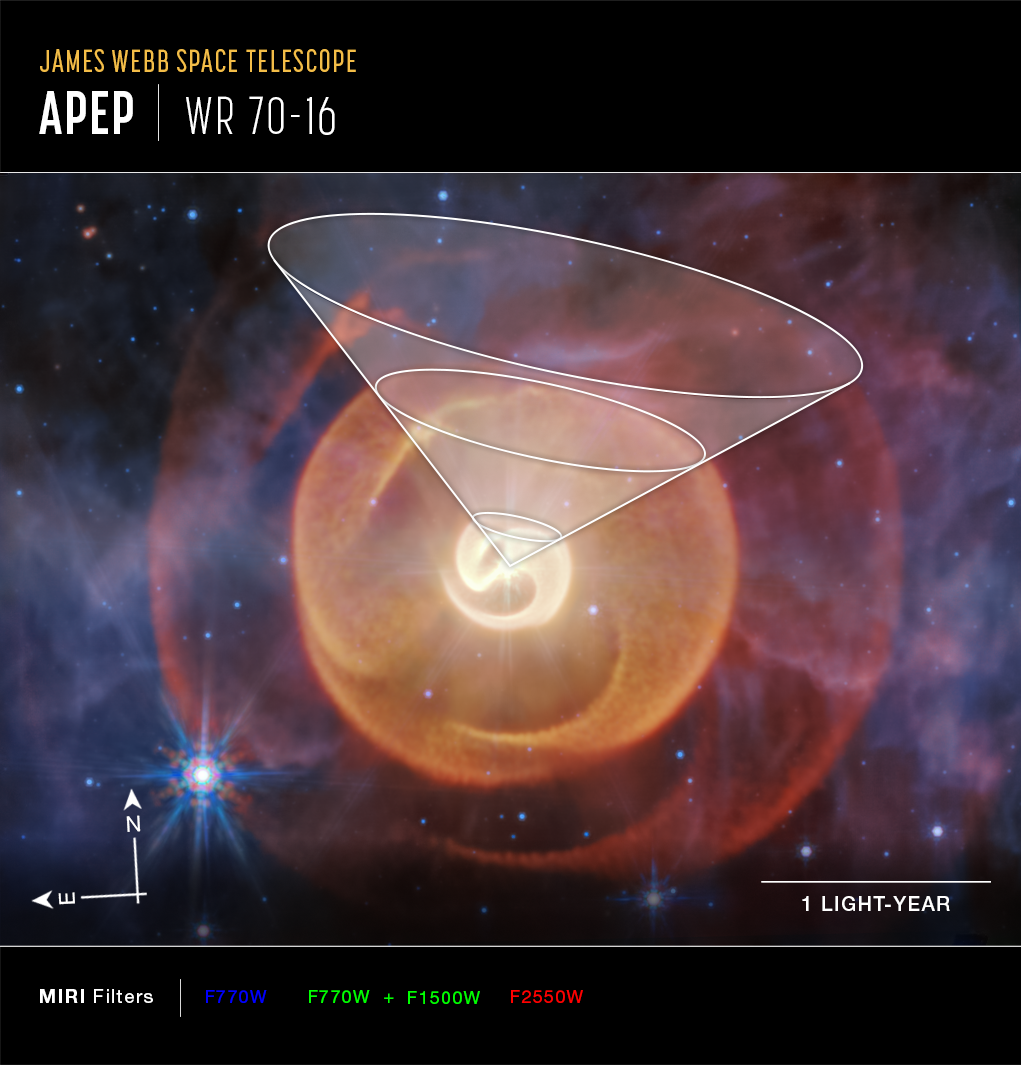

Wolf-Rayet Apep (MIRI Compass Image)

This image of the Wolf-Rayet binary Apep, captured by the James Webb Space Telescope’s MIRI (Mid-Infrared Instrument), shows compass arrows, scale bar, and color key for reference.

The overlay of a funnel shows where the third star in the system cut holes through the dust.

The north and east compass arrows show the orientation of the image on the sky. Note that the relationship between north and east on the sky (as seen from below) is flipped relative to direction arrows on a map of the ground (as seen from above).

The scale bar is labeled in light-years, which is the distance that light travels in one Earth-year. (It takes 1 year for light to travel a distance equal to the length of the scale bar.) One light-year is equal to about 5.88 trillion miles or 9.46 trillion kilometers.

This image shows invisible mid-infrared wavelengths of light that have been translated into visible-light colors. The color key shows which MIRI filters were used when collecting the light. The color of each filter name is the visible light color used to represent the infrared light that passes through that filter.

Read a full description of the image.

Credit: Image: NASA, ESA, CSA, STScI; Science: Yinuo Han (Caltech), Ryan White (Macquarie University); Image Processing: Alyssa Pagan (STScI)